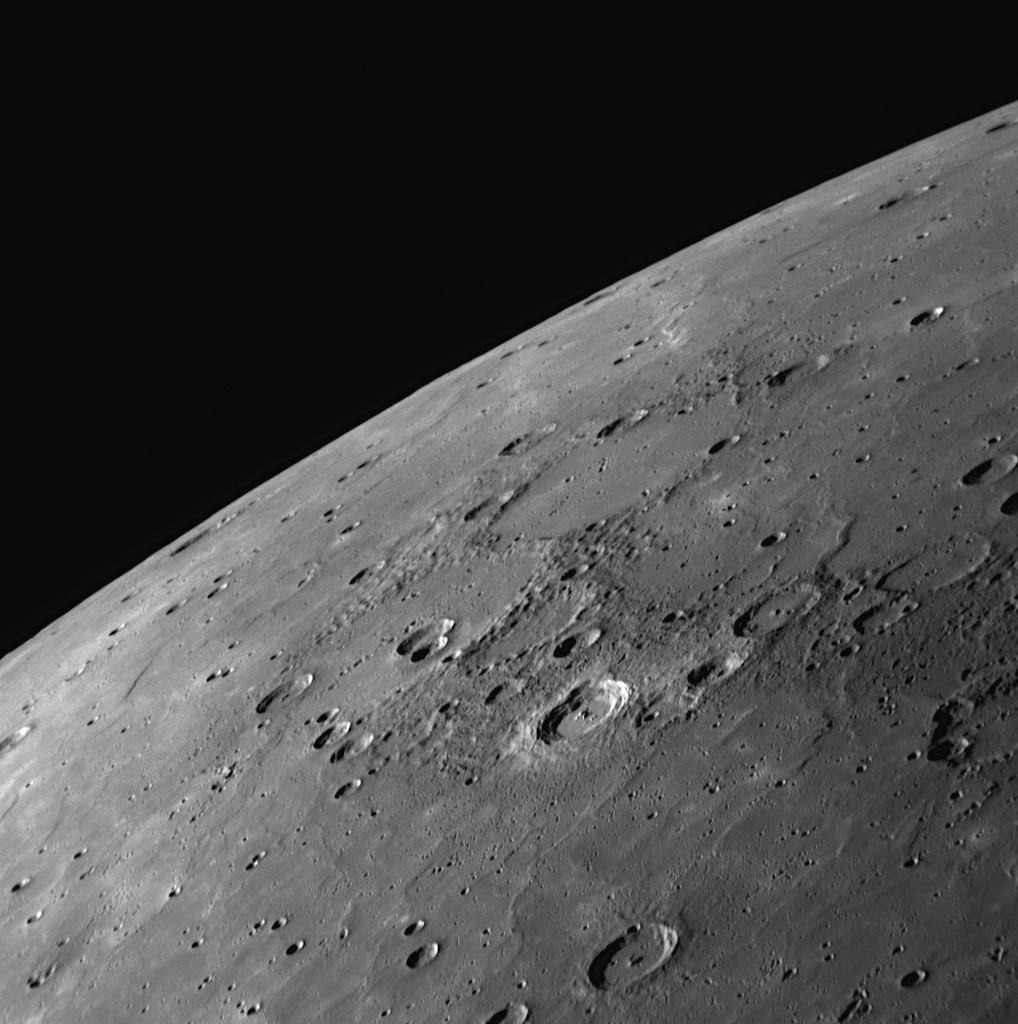

Extensive Smooth Plains on Mercury

This NAC image is of an area just to the north of a previously released image acquired during MESSENGER’s third flyby of Mercury. Both that previously released image and this one show large areas of Mercury’s surface that appear to have been flooded by lava. In this view, craters are visible that have been nearly filled with lava, leaving only traces of their circular rims. MESSENGER images have revealed that the smooth plains in this region of Mercury’s surface are quite extensive, and MESSENGER Science Team members are currently updating maps of the smooth plains created after the mission’s second Mercury flyby to include these new views obtained from Mercury flyby 3. After the Mariner 10 mission, there was some controversy concerning the extent to which volcanism had modified Mercury’s surface. Now MESSENGER results, including color composite images, evidence for pyroclastic eruptions, and images of vast lava plains (such as shown here) have demonstrated that Mercury was indeed volcanically active in the past.

Date Acquired: September 29, 2009
Image Mission Elapsed Time (MET): 162744010
Instrument: Narrow Angle Camera (NAC) of the Mercury Dual Imaging System (MDIS)
Resolution: 410 meters/pixel (0.25 miles/pixel)
Scale: The bottom of this image is about 420 kilometers (260 miles) across
Spacecraft Altitude: 16,200 kilometers (10,100 miles)

These images are from MESSENGER, a NASA Discovery mission to conduct the first orbital study of the innermost planet, Mercury. For information regarding the use of images, see the MESSENGER image use policy.

Credit: NASA/Johns Hopkins University Applied Physics Laboratory/Carnegie Institution of Washington